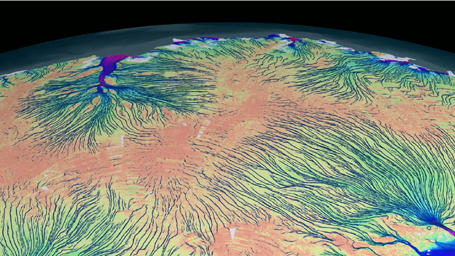

Flow of Ice Across Antarctica

These animations show the motion of ice in Antarctica as measured by satellite data from the Canadian Space Agency, the Japanese Space Agency and the European Space Agency, and processed by NASA-funded research from the University of California, Irvine. The background image from the Landsat satellite is progressively replaced by a map of ice velocity, which is color-coded on a logarithmic scale. The colors represent the speed of the ice flows in meters per year, with areas in reds and purples flowing the fastest. The values vary from 39 inches (1 meter) per year (brown to green) to 1.86 miles (3,000 meters) per year (green to blue and red).

These animations do not show where ice is melting, but how ice is naturally transported from the interior regions, where it accumulates from snowfall, to the coastal regions where it is discharged into the ocean as tabular icebergs and ice-shelf melt water. For the purpose of the animation, hundreds to thousands of years of motion are represented on much shorter timescales.

This pattern of motion has never been observed on this scale before. These observations have vast implications for understanding the flow of ice sheets, and how they might respond to climate change in the future and contribute to sea-level change.

The Landsat satellite program is a joint effort between NASA and the U.S. Geological Survey.

Credit: NASA/Goddard Space Flight Center